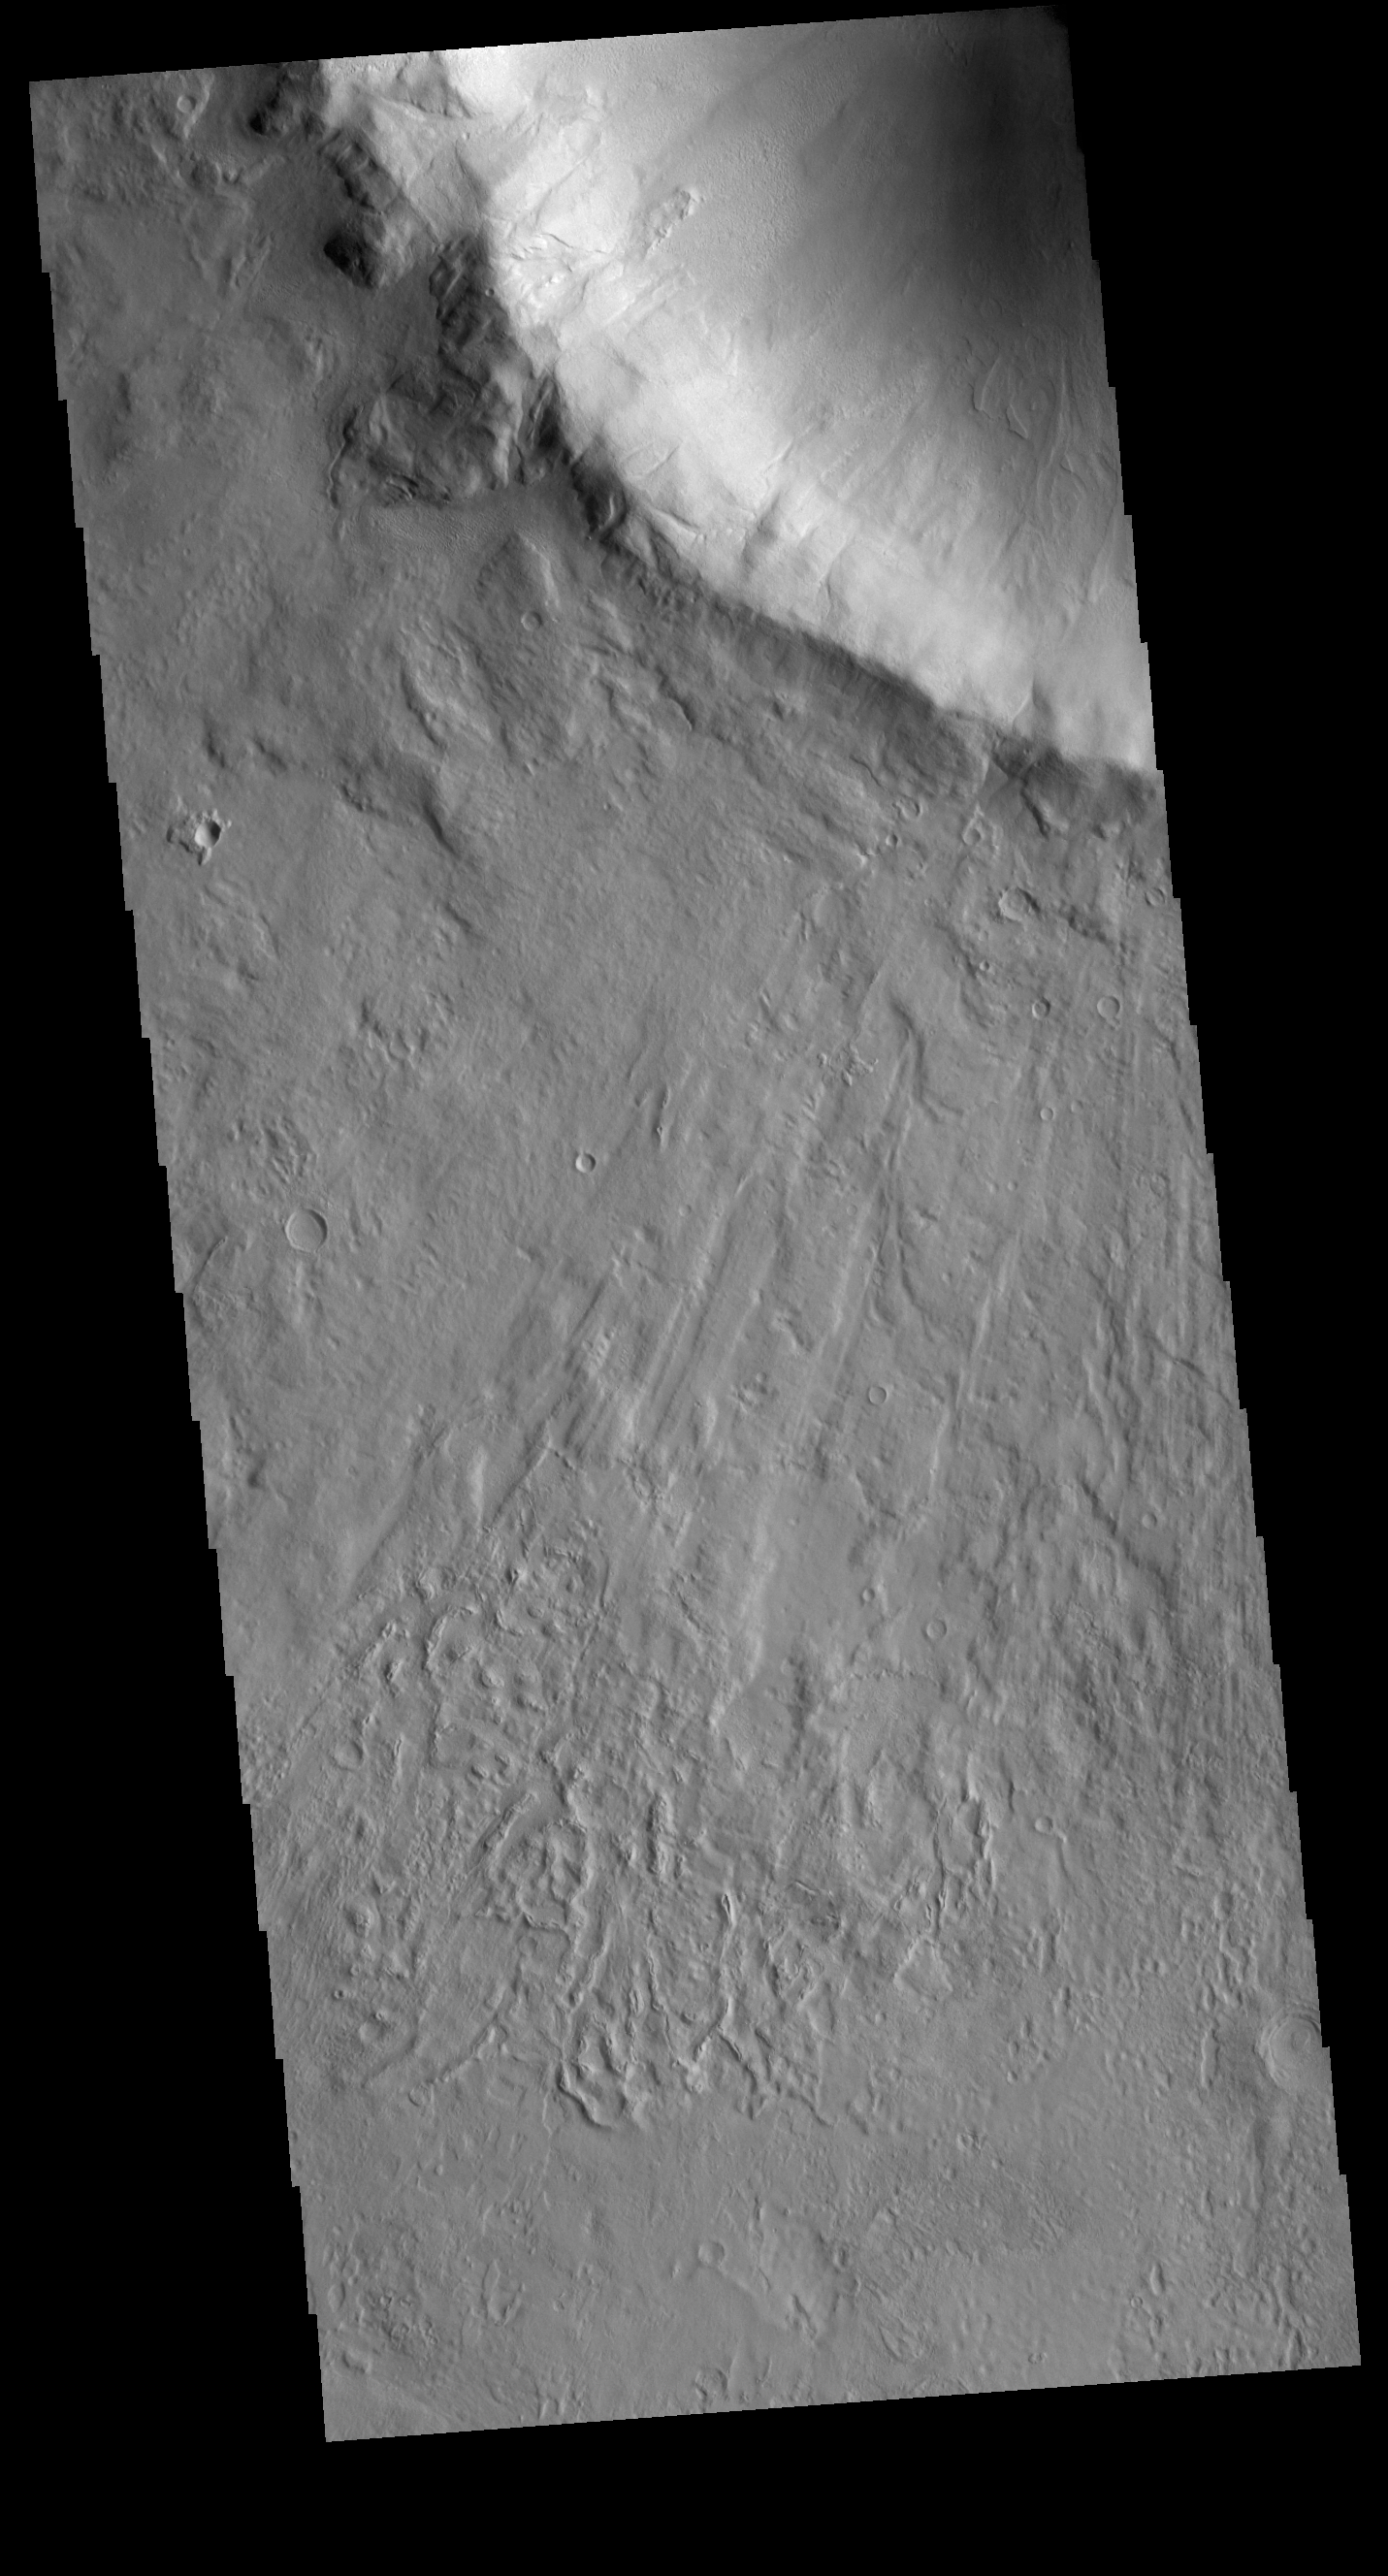

Chincoteague Crater

This VIS image shows part of Chincoteague Crater. Chincoteague Crater is located in Utopia Planitia. The crater is 37km (23miles) across.

Credit: NASA/JPL-Caltech/ASU